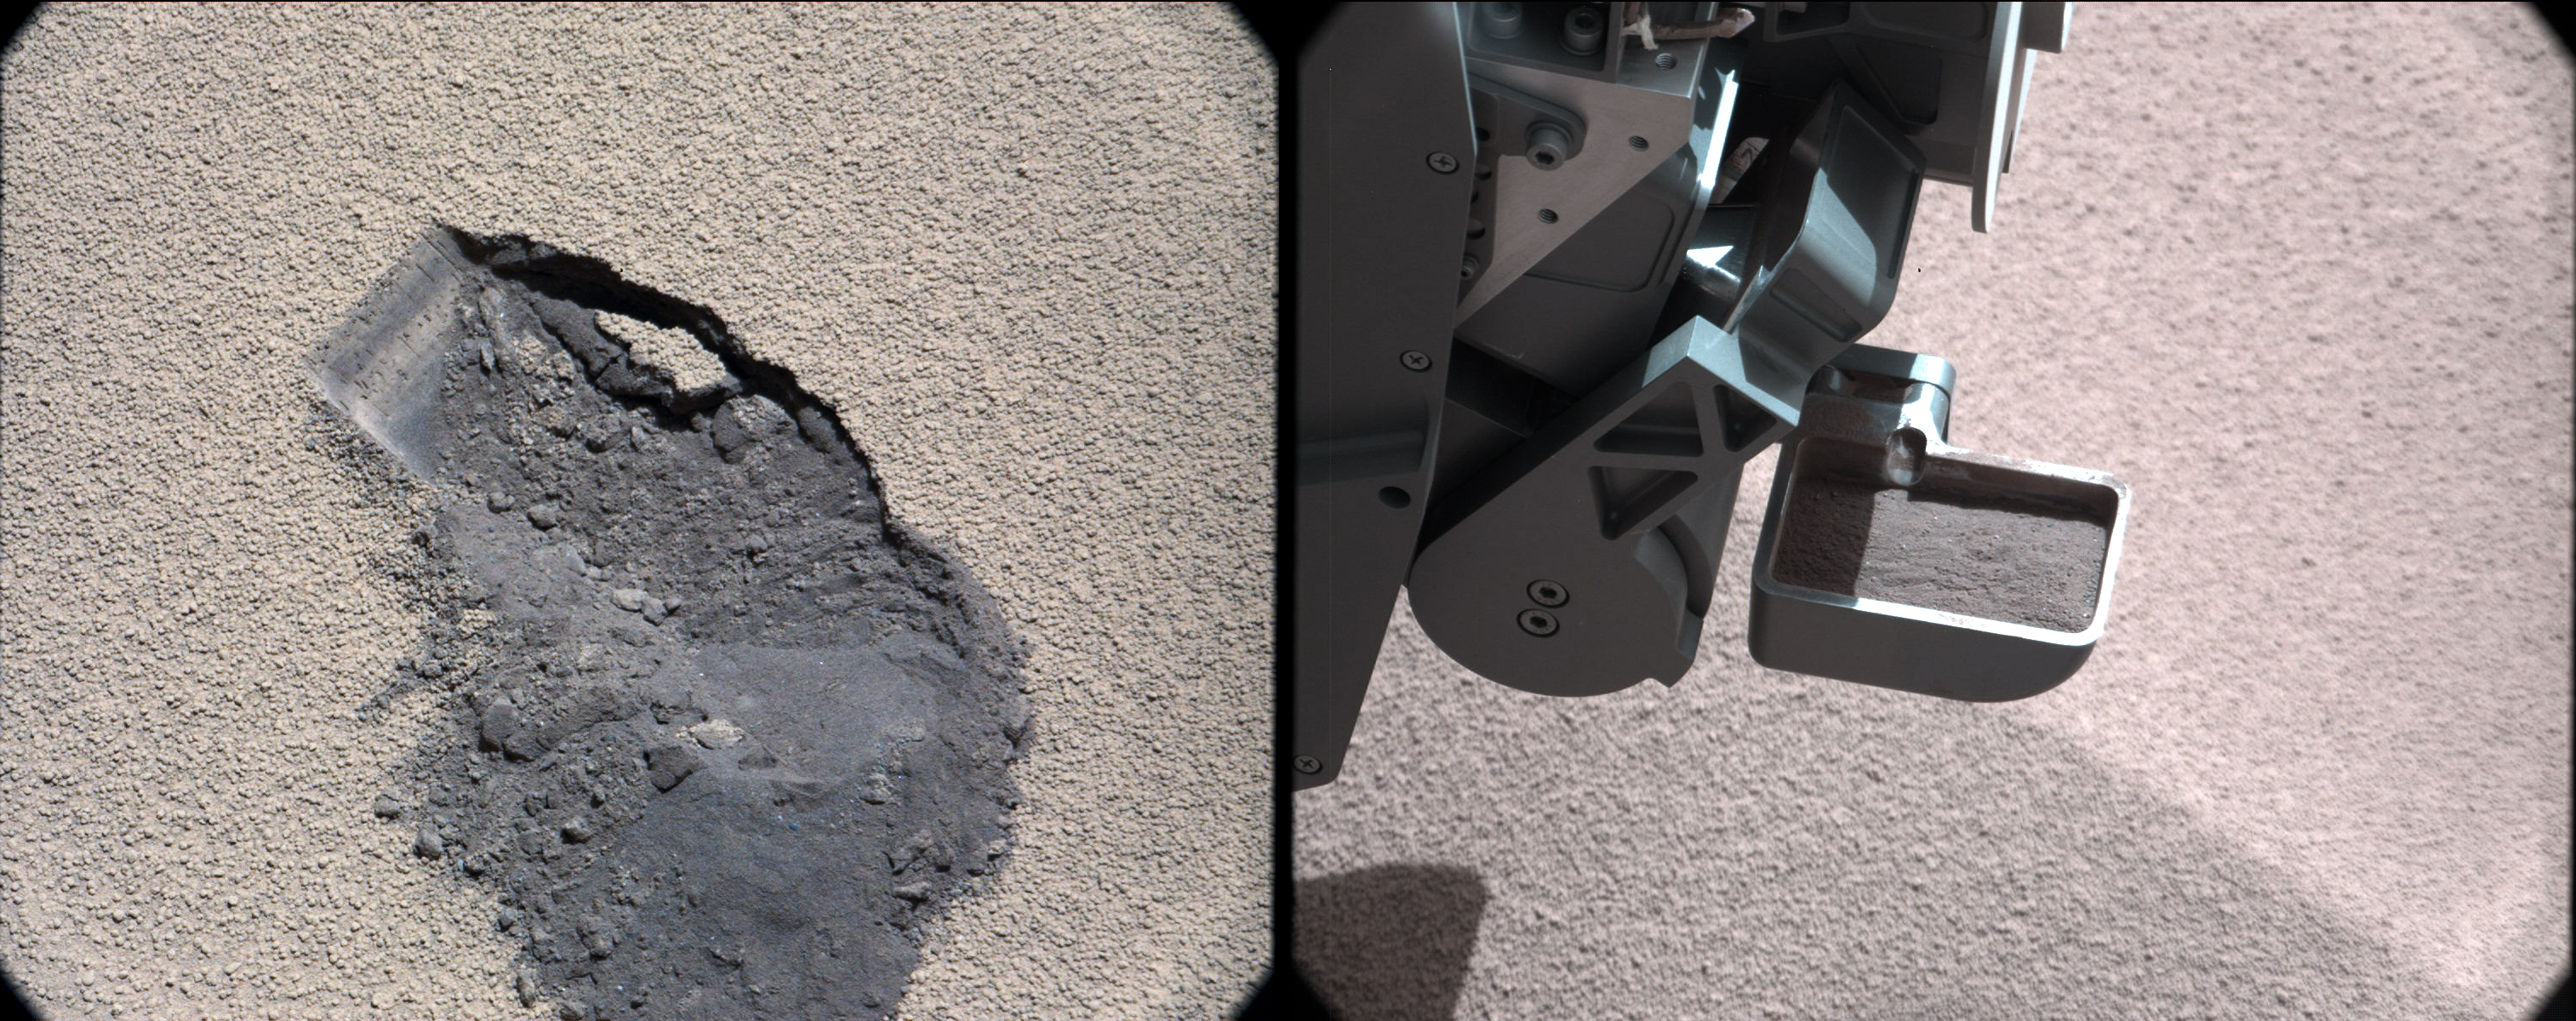

Curiosity Digs In

Annotated Image

This pair of images shows a “bite mark” where NASA’s Curiosity rover scooped up some Martian soil (left), and the scoop carrying soil. The first scoop sample was taken from the “Rocknest” patch of dust and sand on Oct. 7, 2012, the 61st sol, or Martian day, of operations. A third scoop sample was collected on Oct. 15, or Sol 69, and deposited into the Chemistry and Mineralogy (CheMin) instrument on Oct. 17, or Sol 71.

These images were taken by Curiosity’s Mast Camera. Scientists enhanced the color in this version to show the Martian scene as it would appear under lighting conditions on Earth, which helps in analyzing the terrain.

JPL manages the Mars Science Laboratory/Curiosity for NASA’s Science Mission Directorate in Washington. The rover was designed, developed and assembled at JPL, a division of the California Institute of Technology in Pasadena.

Credit: NASA/JPL-Caltech/MSSS